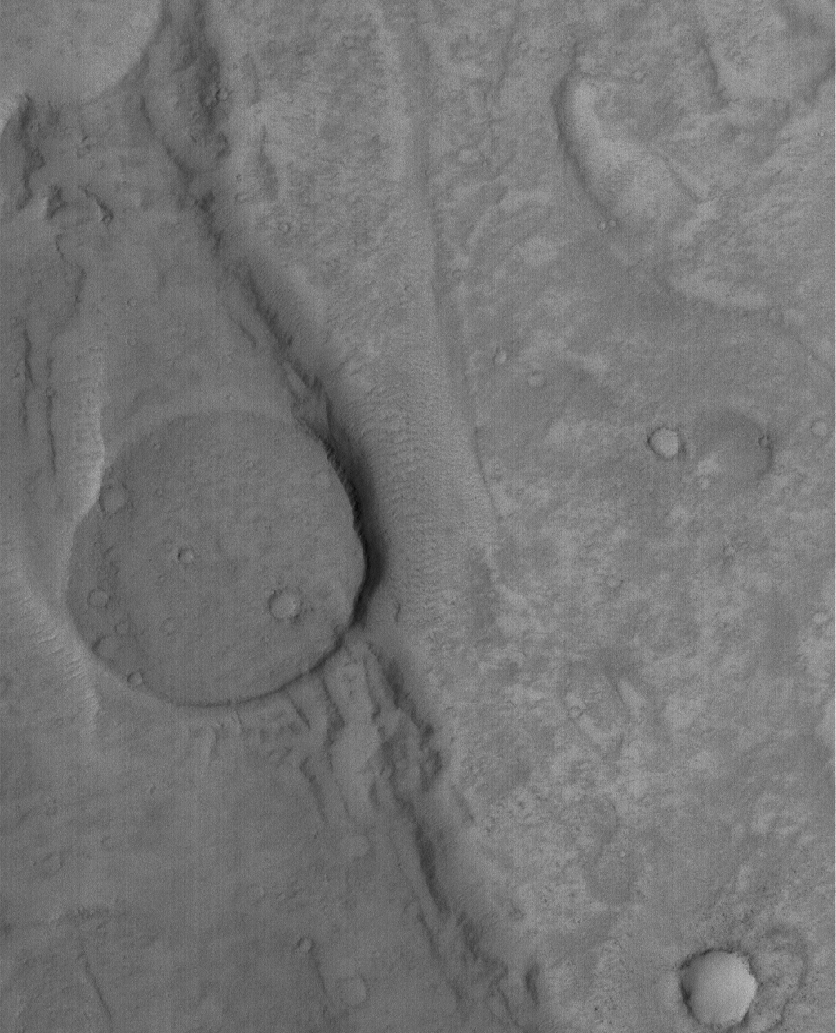

Old Crater Bottom

14 May 2005
This Mars Global Surveyor (MGS) Mars Orbiter Camera (MOC) image shows a circular mesa that is the remains of an old crater bottom. The crater was mostly washed away by floods that poured from the southeast (lower right) toward the northwest (upper left) in the Mangala Valles system.

Location near: 16.4°S, 150.3°W
Image width: ~3 km (~1.9 mi)
Illumination from: upper left
Season: Southern Spring

Credit: NASA/JPL/Malin Space Science Systems